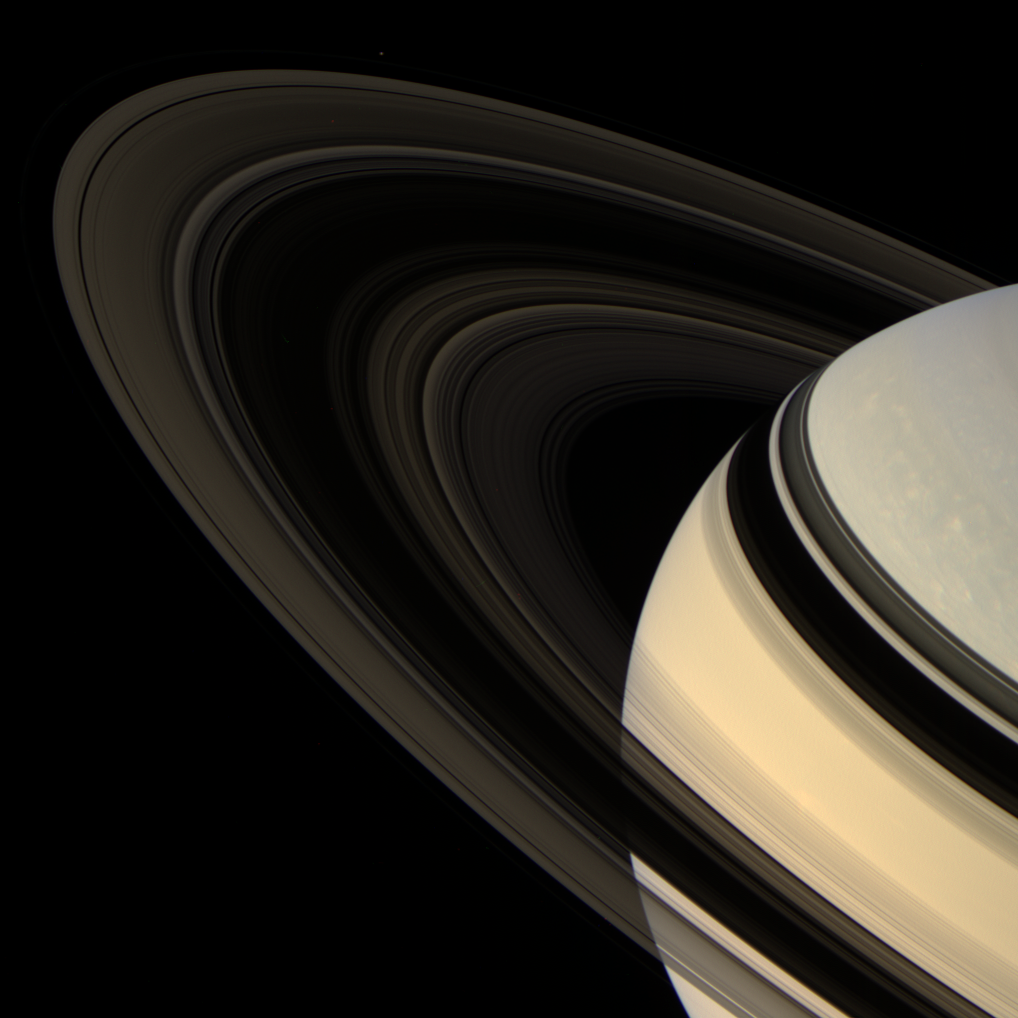

At a Tilt

Colorful Saturn tilts its darkened ringplane toward Cassini. Against the dark sky, the rings are made visible by the light that scatters through them toward the camera.

The F ring shepherd moon Pandora (84 kilometers, or 52 miles across) is faintly visible at the top, left of center. Pandora’s brightness was increased by a factor of three to aid its visibility.

This view looks toward the unilluminated side of the rings from about 18 degrees above the ringplane. The planet is visible through the innermost and outermost portions of the rings.

Images taken using red, green and blue spectral filters were combined to create this natural color view. The images were obtained by the Cassini spacecraft wide-angle camera on April 13, 2007, at a distance of approximately 1.8 million kilometers (1.1 million miles) from Saturn. Image scale is 108 kilometers (67 miles) per pixel.

The Cassini-Huygens mission is a cooperative project of NASA, the European Space Agency and the Italian Space Agency. The Jet Propulsion Laboratory, a division of the California Institute of Technology in Pasadena, manages the mission for NASA’s Science Mission Directorate, Washington, D.C. The Cassini orbiter and its two onboard cameras were designed, developed and assembled at JPL. The imaging operations center is based at the Space Science Institute in Boulder, Colo.

Credit: NASA/JPL/Space Science Institute